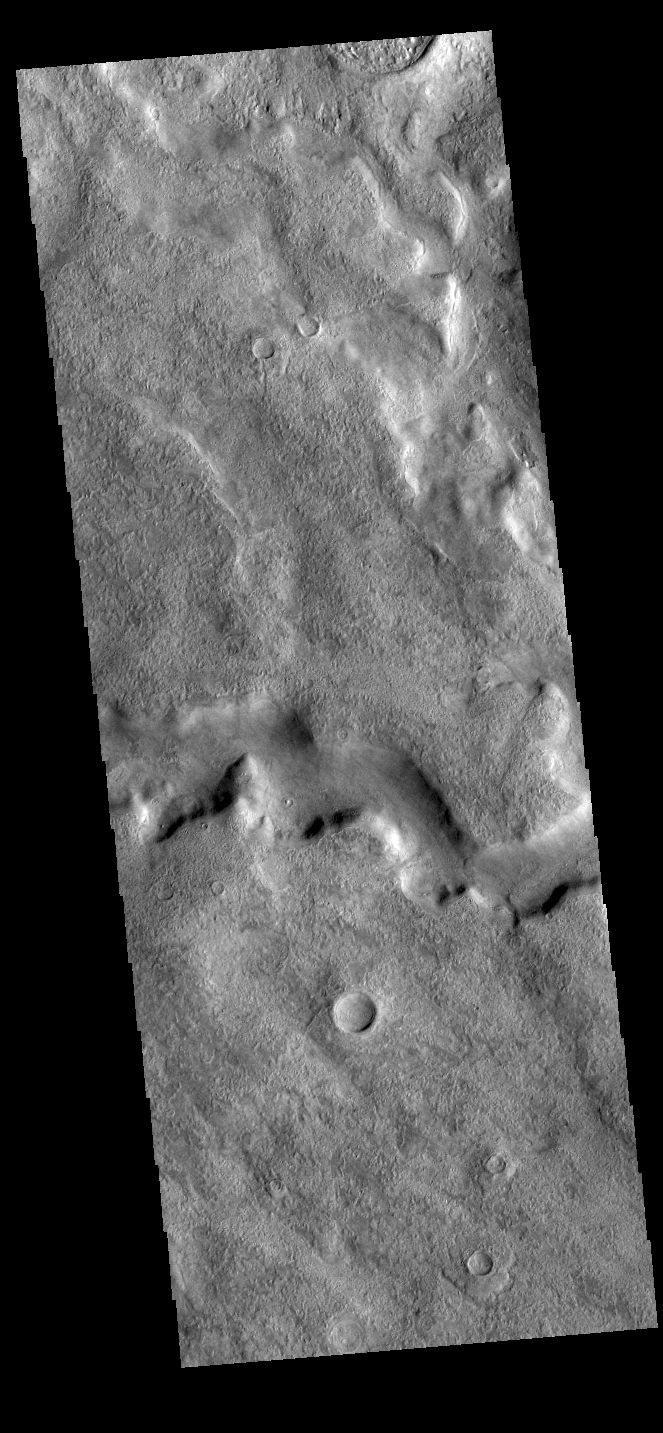

Tader Valles

Today’s VIS image shows a section of Tader Valles located in Terra Sirenum. Tader Valles is 200 km long (124 miles).

Credit: NASA/JPL-Caltech/ASU